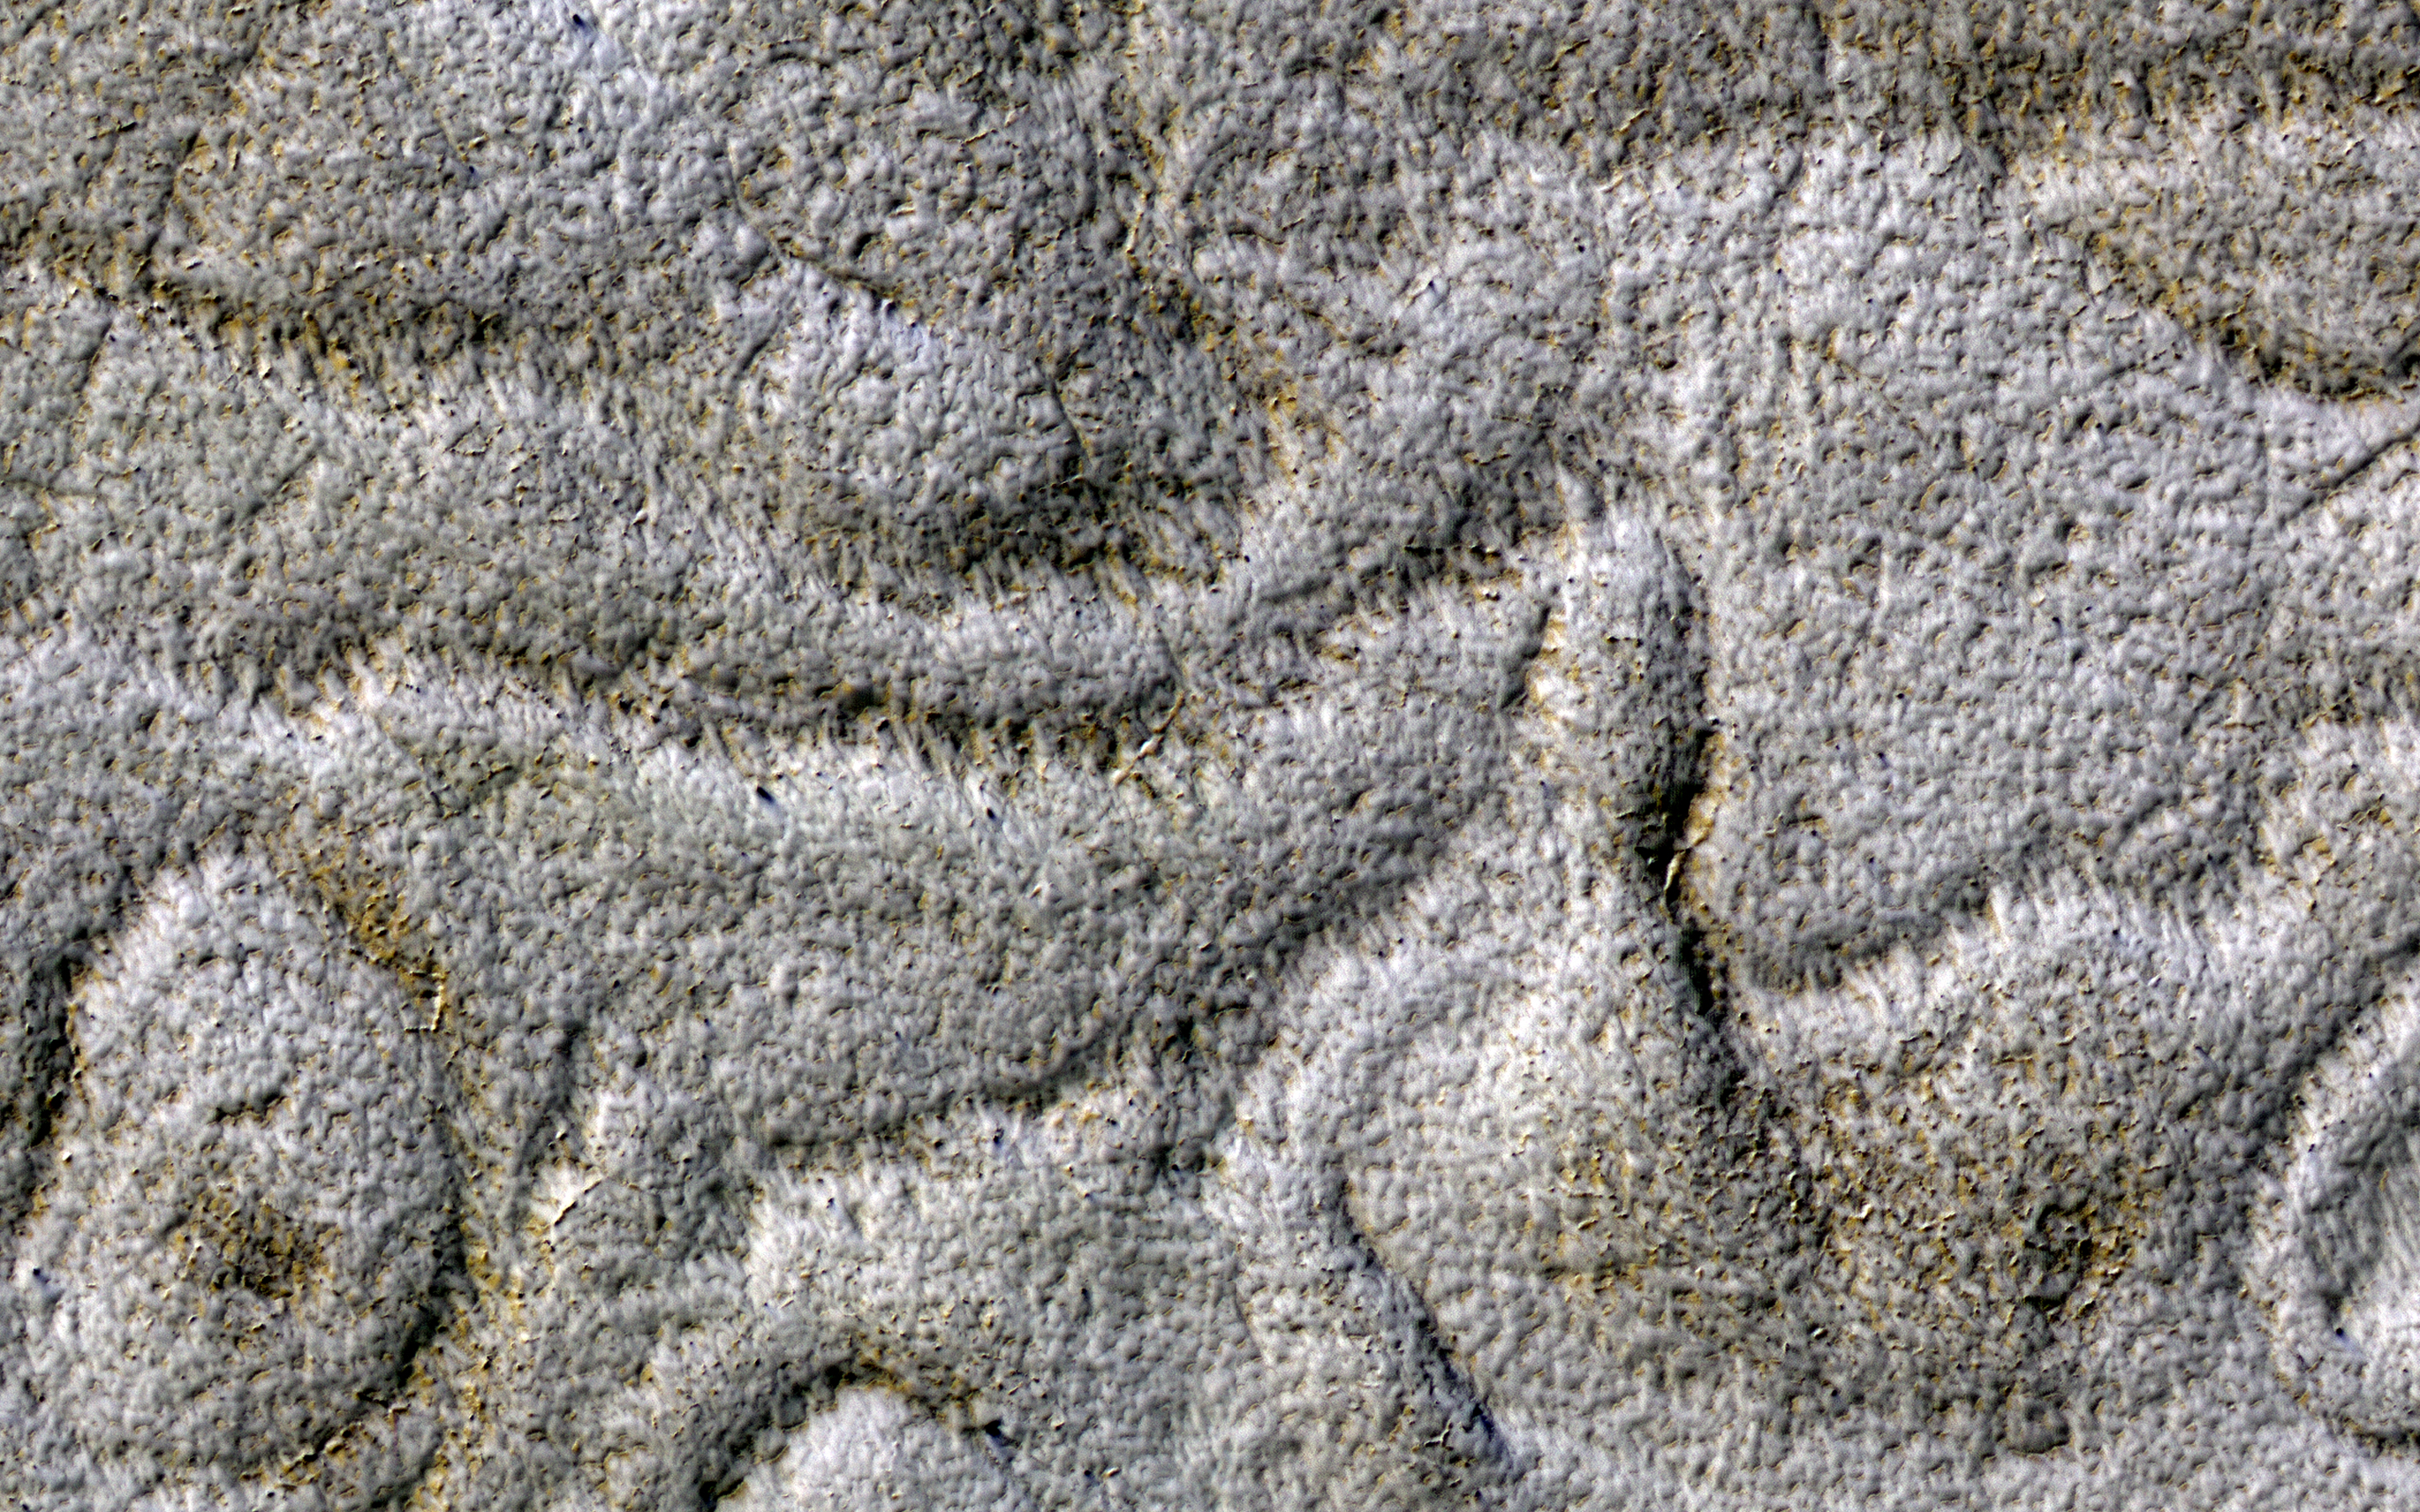

Curving Ridges and Pits

This terrain is unusual for the South Polar region of Mars, with a set of curved ridges of unknown origin.

Small pits are present, often concentrated on the ridges, that may have resulted from sublimation of ice.

The map is projected here at a scale of 25 centimeters (9.8 inches) per pixel. [The original image scale is 24.5 centimeters (9.6 inches) per pixel (with 1 x 1 binning); objects on the order of 73 centimeters (28.7 inches) across are resolved.] North is up.

The University of Arizona, Tucson, operates HiRISE, which was built by Ball Aerospace & Technologies Corp., Boulder, Colorado. NASA’s Jet Propulsion Laboratory, a division of Caltech in Pasadena, California, manages the Mars Reconnaissance Orbiter Project for NASA’s Science Mission Directorate, Washington.

Credit: NASA/JPL-Caltech/University of Arizona